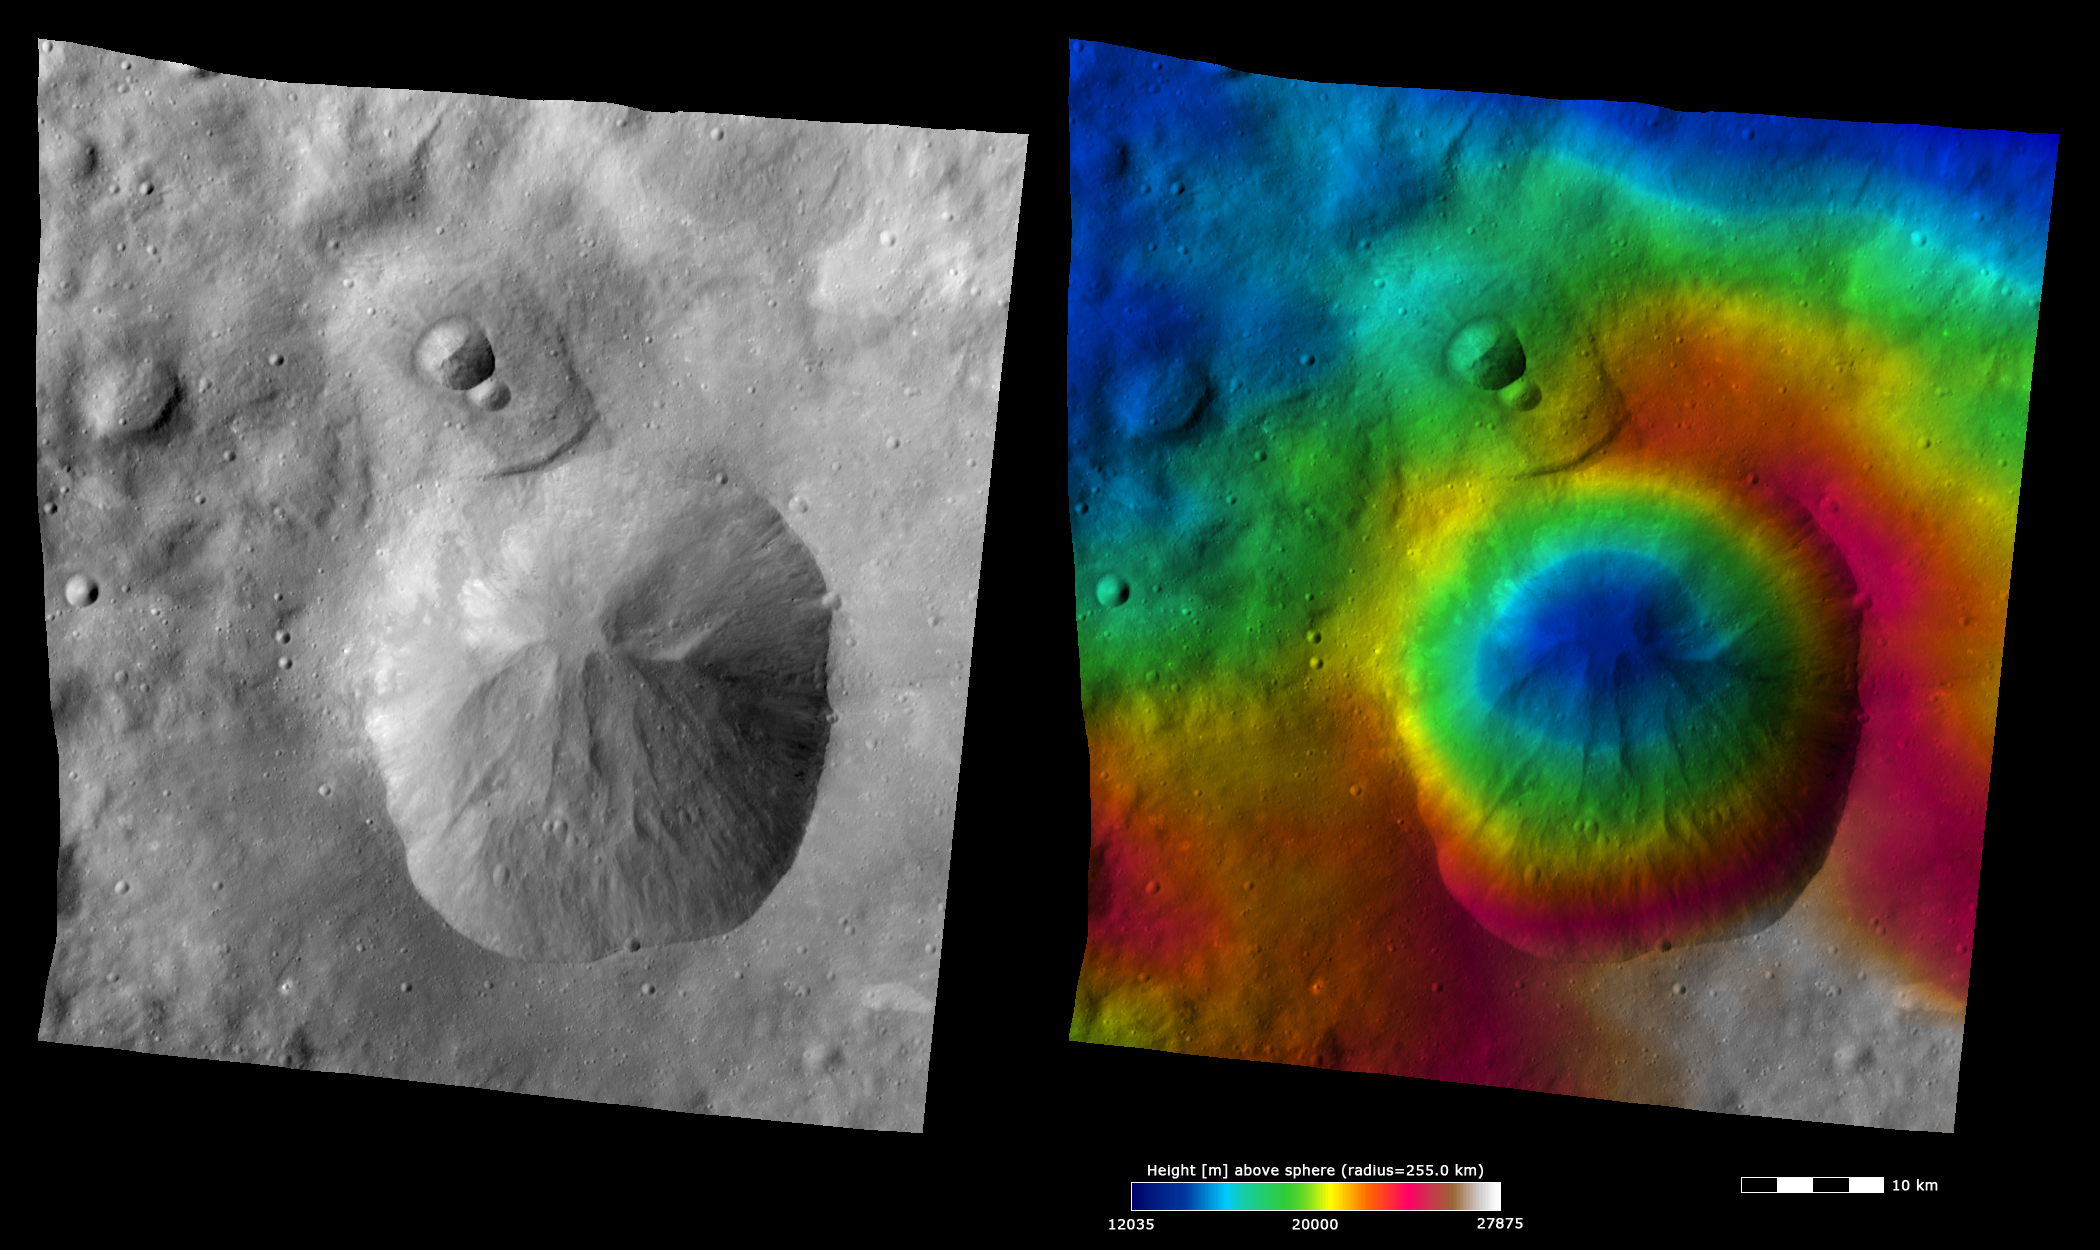

Topography and Albedo Image of Oppia Crater

Photojournal Note: Dawn’s Image of the Day is taking a break for the holidays and will be back on Monday, January 9th, 2012.

These Dawn FC (framing camera) images show Oppia crater, after which Oppia quadrangle is named. Oppia crater is a distinctive crater because it has an unusually shaped rim, which is almost rectangular in form. The left image is an albedo image, which is taken directly through the clear filter of the FC. Such an image shows the albedo (e.g. brightness/darkness) of the surface. The right image uses the same albedo image as its base but then a color-coded height representation of the topography is overlain onto it. The topography is calculated from a set of images that were observed from different viewing directions, allowing stereo reconstruction. The various colors correspond to the height of the area. The white and red areas at the bottom of the image are the highest areas and the blue area in the center of Oppia crater and at the top of the image are the lowest areas. The landslide/ slump features running into the center of Oppia crater are distinctive in both the albedo and topography images. There is an area above Oppia crater, which contains 2 small impact craters, that looks like a depression in the albedo image. But in the topography image it is clear that there is not much of a height difference between this area and the surrounding terrain.

These images are located in Vesta’s Oppia quadrangle and the center latitude and longitude of the image is 6.5°S, 307.8°E. NASA’s Dawn spacecraft obtained this image with its framing camera on October 11th 2011. This image was taken through the camera’s clear filter. The distance to the surface of Vesta is 700 km and the image has a resolution of about 70 meters per pixel. This image was acquired during the HAMO (High Altitude Mapping Orbit) phase of the mission. The images are lambert-azimuthal map projected.

The Dawn mission to Vesta and Ceres is managed by NASA’s Jet Propulsion Laboratory, a division of the California Institute of Technology in Pasadena, for NASA’s Science Mission Directorate, Washington D.C. UCLA is responsible for overall Dawn mission science. The Dawn framing cameras have been developed and built under the leadership of the Max Planck Institute for Solar System Research, Katlenburg-Lindau, Germany, with significant contributions by DLR German Aerospace Center, Institute of Planetary Research, Berlin, and in coordination with the Institute of Computer and Communication Network Engineering, Braunschweig. The Framing Camera project is funded by the Max Planck Society, DLR, and NASA/JPL.

Credit: NASA/JPL-Caltech/UCLA/MPS/DLR/IDA